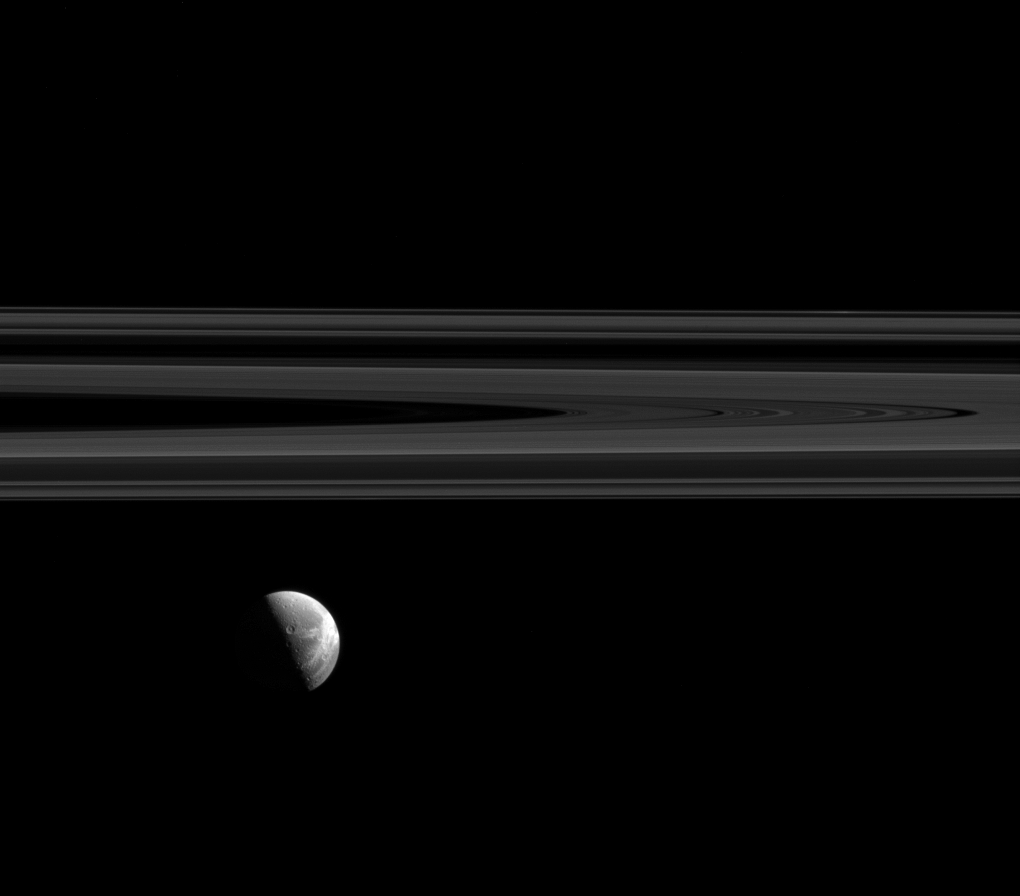

Wisps Under the Rings

Dione’s beautiful wispy terrain is brightly lit alongside Saturn’s elegant rings.

The “wisps” are relatively young fractures on the trailing hemisphere of Dione’s (698 miles or 1123 kilometers across) icy surface. See PIA06162 and PIA06163 for higher resolution views of Dione’s wispy terrain.

This view looks toward the anti-Saturn side of Dione. North on Dione is up. The image was taken in visible light with the Cassini spacecraft narrow-angle camera on Aug. 15, 2015.

The view was obtained at a distance of approximately 1.1 million miles (1.7 million kilometers) from Dione. Image scale is 7 miles (11 kilometers) per pixel.

The Cassini mission is a cooperative project of NASA, ESA (the European Space Agency) and the Italian Space Agency. The Jet Propulsion Laboratory, a division of the California Institute of Technology in Pasadena, manages the mission for NASA’s Science Mission Directorate, Washington. The Cassini orbiter and its two onboard cameras were designed, developed and assembled at JPL. The imaging operations center is based at the Space Science Institute in Boulder, Colorado.

Credit: NASA/JPL-Caltech/Space Science Institute